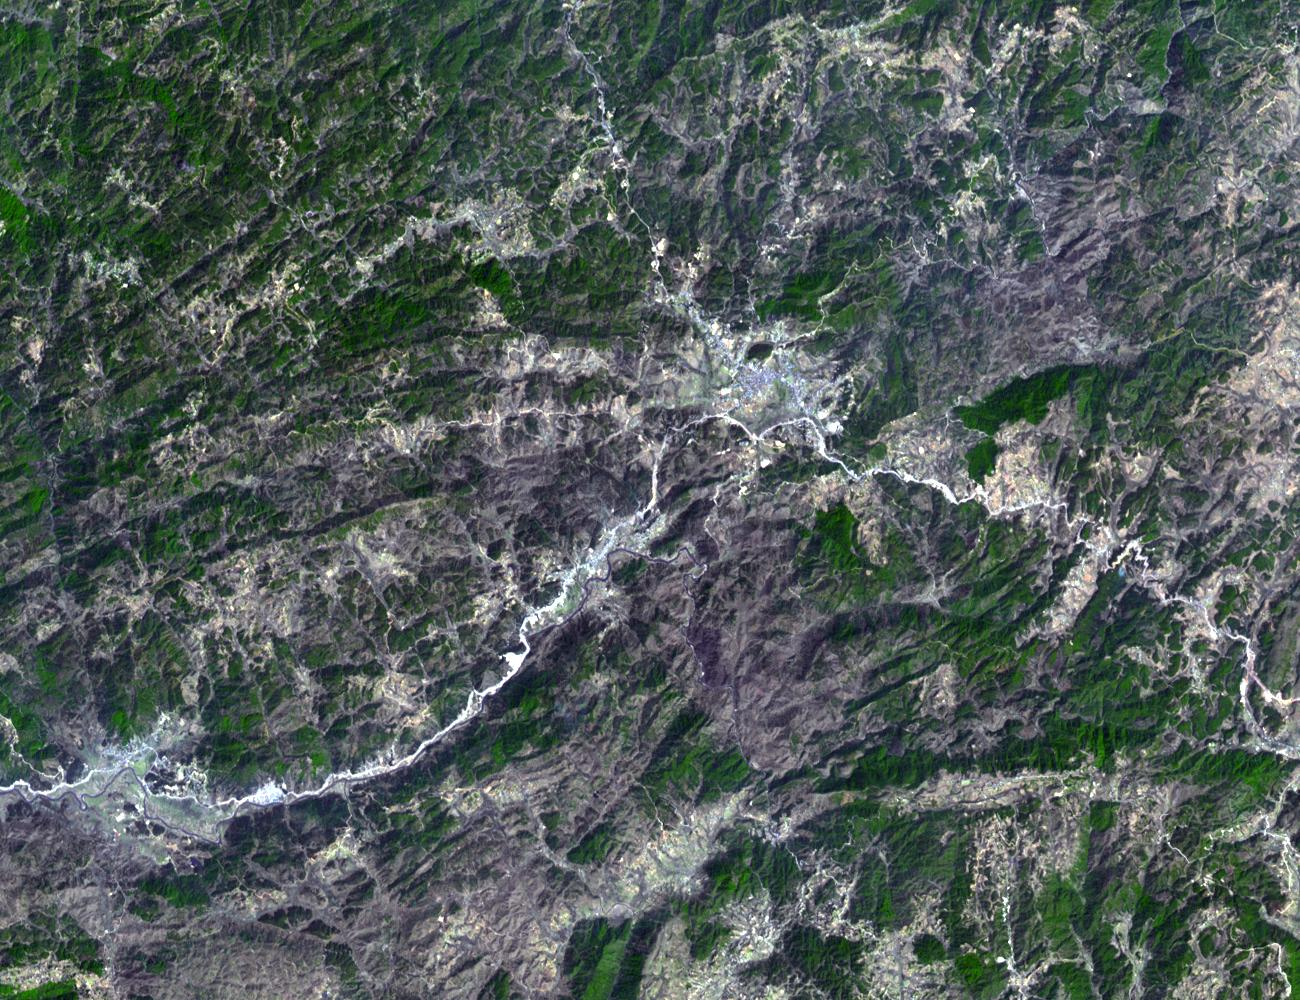

Mawsynram, India

The current world record holder for the wettest place on earth is the cluster of villages known as Mawsynram in India. The average annual rainfall is 11.87 m (467.35″), with over 25.4 m (1000″) having fallen in 1985. The annual monsoon is responsible for bringing such prodigious amounts of rain. Mawsynram is located in the State of Meghalaya, which translates as the abode of clouds. The image was acquired on March 9, 2015, covers an area of 15 by 19.5 km, and is located at 25.5 degrees north, 91.6 degrees east.

With its 14 spectral bands from the visible to the thermal infrared wavelength region and its high spatial resolution of 15 to 90 meters (about 50 to 300 feet), ASTER images Earth to map and monitor the changing surface of our planet. ASTER is one of five Earth-observing instruments launched Dec. 18, 1999, on Terra. The instrument was built by Japan’s Ministry of Economy, Trade and Industry. A joint U.S./Japan science team is responsible for validation and calibration of the instrument and data products.

The broad spectral coverage and high spectral resolution of ASTER provides scientists in numerous disciplines with critical information for surface mapping and monitoring of dynamic conditions and temporal change. Example applications are: monitoring glacial advances and retreats; monitoring potentially active volcanoes; identifying crop stress; determining cloud morphology and physical properties; wetlands evaluation; thermal pollution monitoring; coral reef degradation; surface temperature mapping of soils and geology; and measuring surface heat balance.

The U.S. science team is located at NASA’s Jet Propulsion Laboratory, Pasadena, Calif. The Terra mission is part of NASA’s Science Mission Directorate, Washington, D.C.

Credit: NASA/GSFC/METI/ERSDAC/JAROS, and U.S./Japan ASTER Science Team